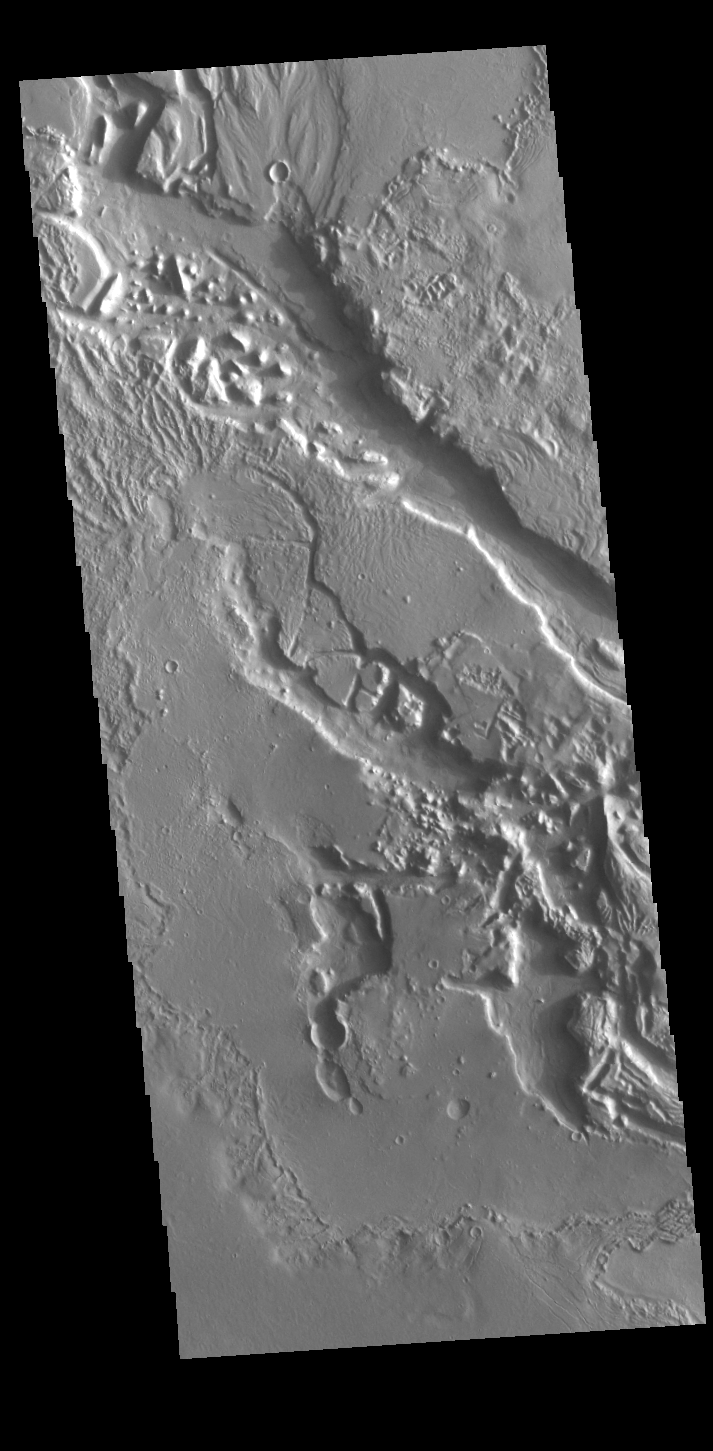

Hrad Vallis

Today’s VIS image shows a small section of Hrad Vallis. Hrad Vallis originates on the northwest margin of the Elysium Volcanic complex and flows into Utopia Planitia. Hrad Vallis is 825 km (513 miles) long.

Credit: NASA/JPL-Caltech/ASU